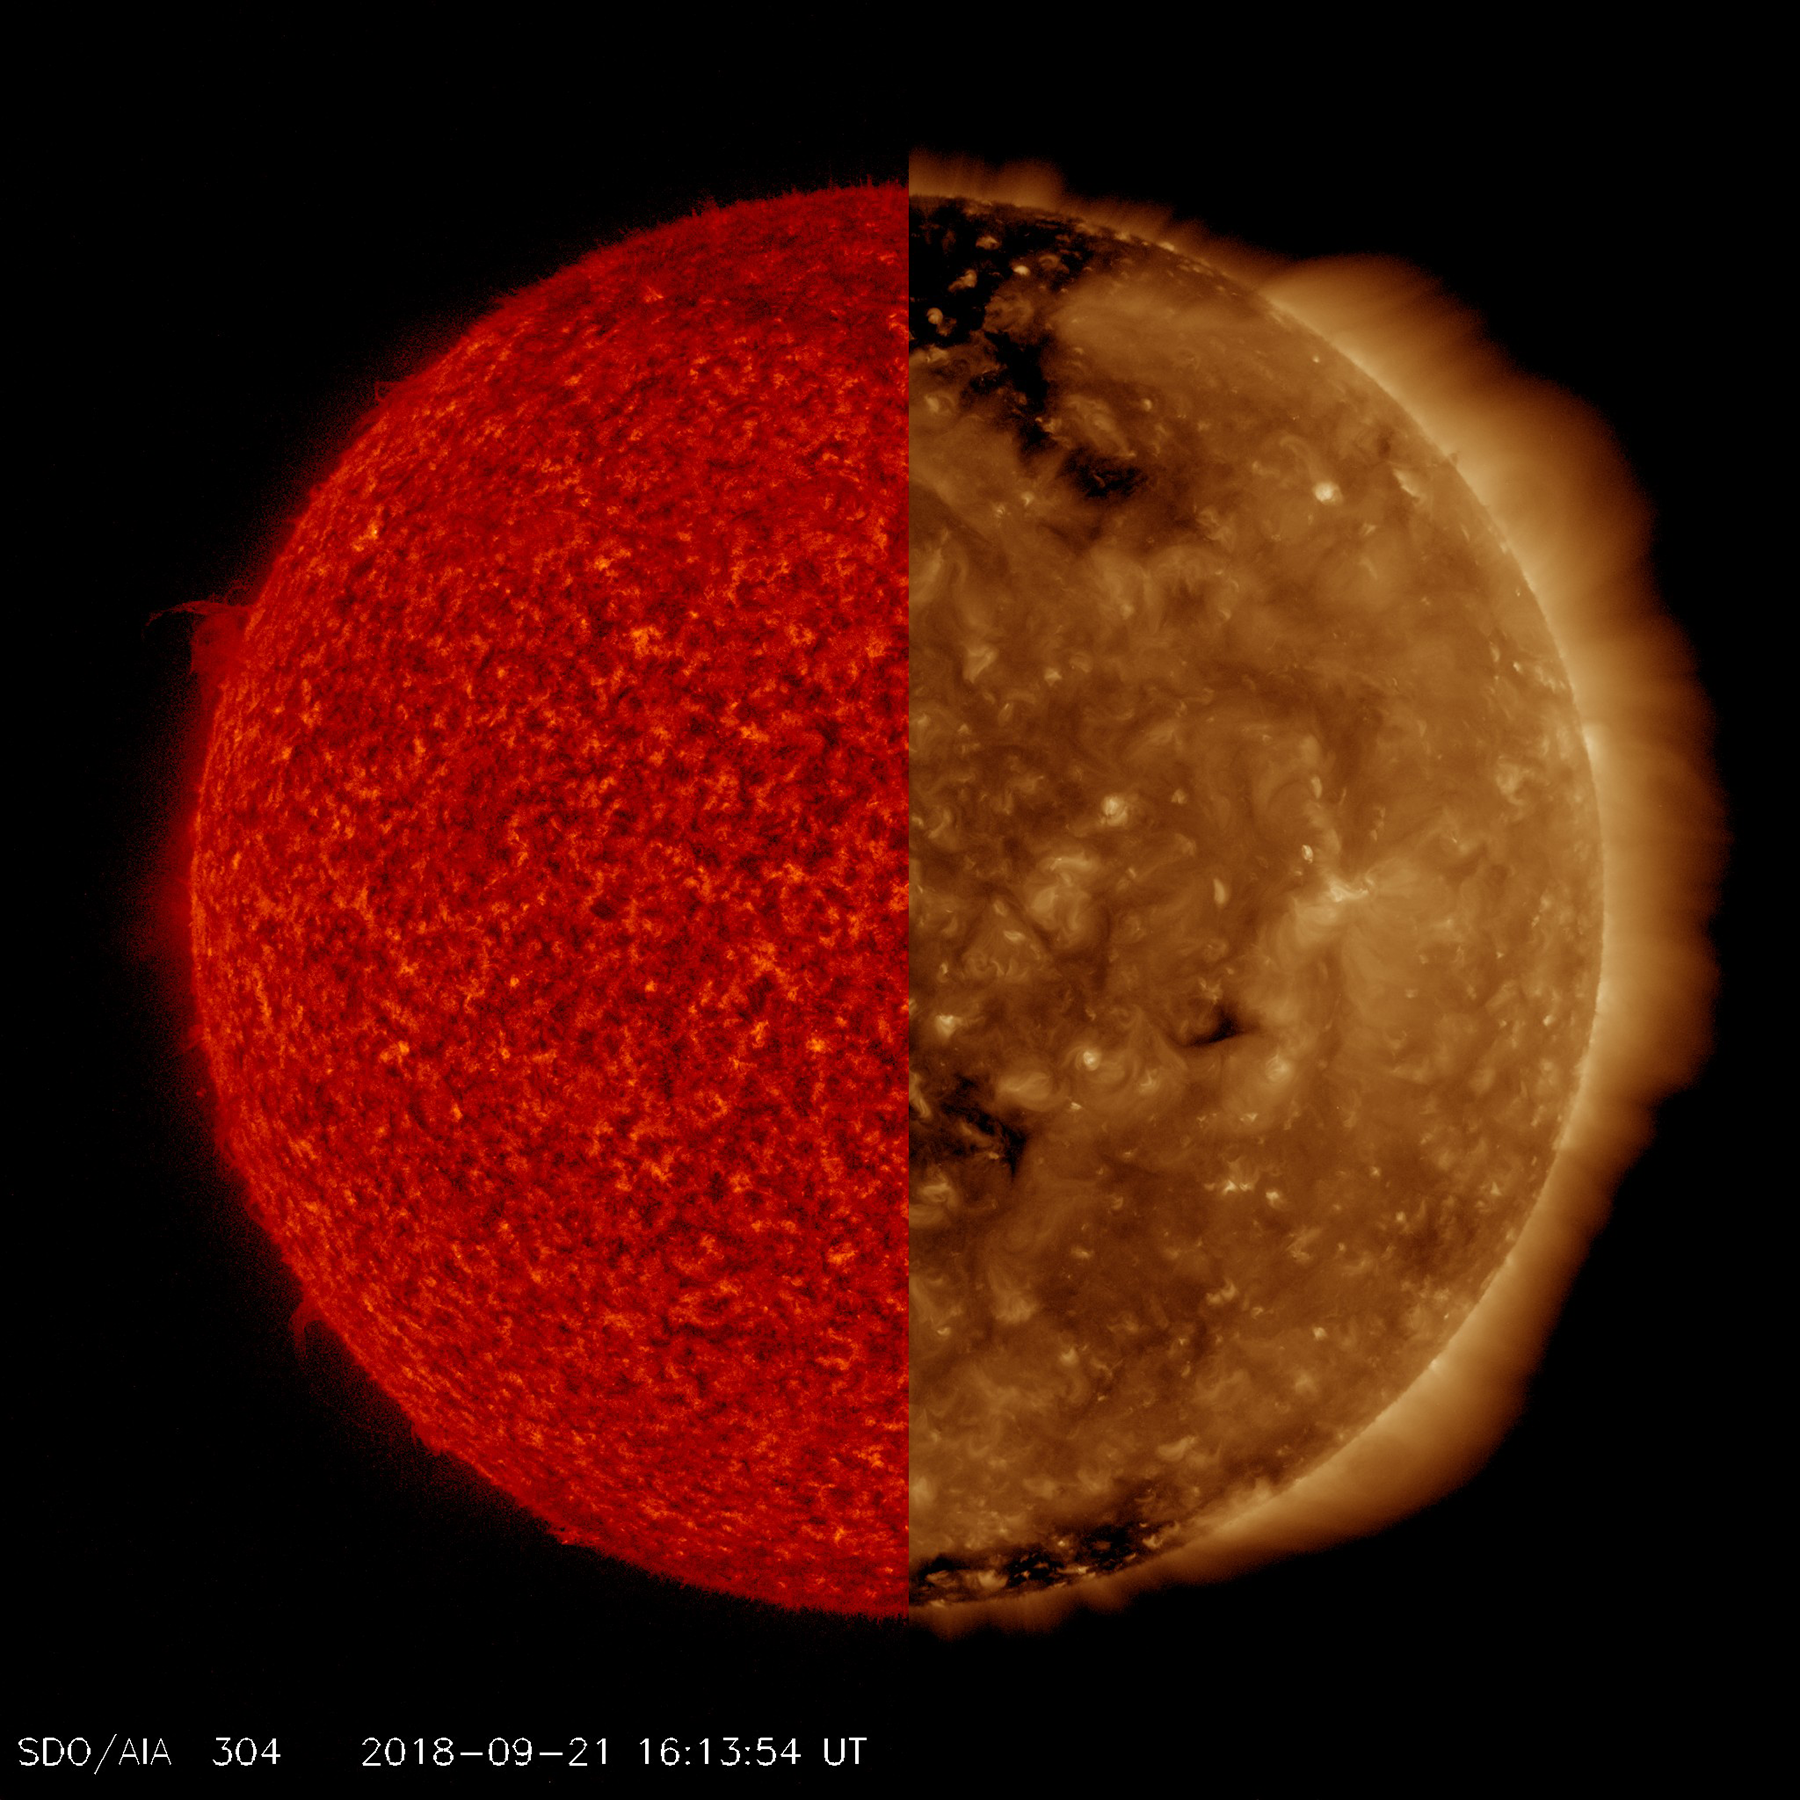

Two Wavelengths, Two Different Images

SDO observes the Sun in ten different wavelengths because each wavelength reveals different solar features. Here, we have selected two images taken at virtually the same time but in different wavelengths of extreme ultraviolet light. The red tinted image, which captures material not far above the Sun’s surface, is especially good for revealing details along the edge of the Sun, like the small prominence at the ten o’clock position. The brown tinted image clearly shows two large coronal holes (darker areas) as well as some faint magnetic field lines and hints of solar activity (lighter areas), neither of which are apparent in the red image. This activity is occurring somewhat higher in the Sun’s corona. In a way it is like peeling away the layers of an onion, a little at a time.

Movies
PIA22724_CrossoverEUV_big.mp4
PIA22724_CrossoverEUV_sm.mp4

SDO is managed by NASA’s Goddard Space Flight Center, Greenbelt, Maryland, for NASA’s Science Mission Directorate, Washington. Its Atmosphere Imaging Assembly was built by the Lockheed Martin Solar Astrophysics Laboratory (LMSAL), Palo Alto, California.

Credit: NASA/GSFC/Solar Dynamics Observatory